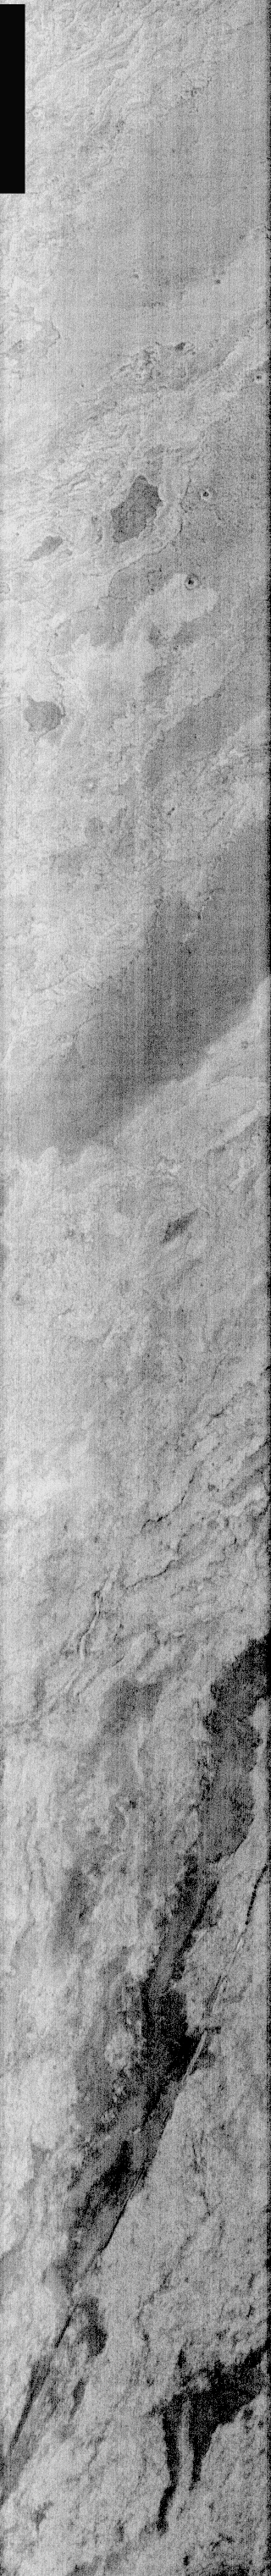

Lava Flows and Fault In IR

This is a nighttime IR image of lava flows from Arsia Mons. Arsia Mons flows cover an extensive region, and appear to be some of the youngest flows from the Tharsis Montes. The linear feature at the bottom of the images is a fault.

Image information: IR instrument. Latitude -19.1, Longitude 239.7 East (120.3 West). 100 meter/pixel resolution.

Note: this THEMIS visual image has not been radiometrically nor geometrically calibrated for this preliminary release. An empirical correction has been performed to remove instrumental effects. A linear shift has been applied in the cross-track and down-track direction to approximate spacecraft and planetary motion. Fully calibrated and geometrically projected images will be released through the Planetary Data System in accordance with Project policies at a later time.

NASA’s Jet Propulsion Laboratory manages the 2001 Mars Odyssey mission for NASA’s Office of Space Science, Washington, D.C. The Thermal Emission Imaging System (THEMIS) was developed by Arizona State University, Tempe, in collaboration with Raytheon Santa Barbara Remote Sensing. The THEMIS investigation is led by Dr. Philip Christensen at Arizona State University. Lockheed Martin Astronautics, Denver, is the prime contractor for the Odyssey project, and developed and built the orbiter. Mission operations are conducted jointly from Lockheed Martin and from JPL, a division of the California Institute of Technology in Pasadena.

Credit: NASA/JPL/Arizona State University